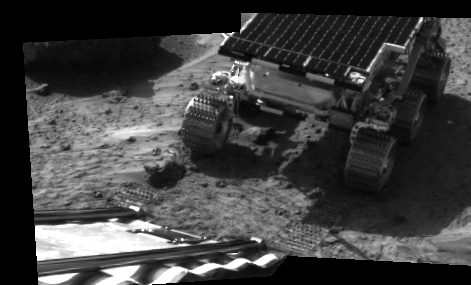

Rover Touchdown on Martian Surface

This picture taken by the IMP (Imager for Mars Pathfinder) aboard the Mars Pathfinder spacecraft depicts the rover Sojourner’s position after driving onto the Martian surface. Sojourner has become the first autonomous robot ever to traverse the surface of Mars. This image reflects the success of Pathfinder’s principle objective — to place a payload on Mars in a safe, operational configuration.

The primary mission of Sojourner, scheduled to last seven days, will be to use its Alpha Proton X-ray Spectrometer (APXS) instrument to determine the elements that make up the rocks and soil on Mars. A full study using the APXS takes approximately ten hours, and can measure all elements except hydrogen at any time of the Martian day or night. The APXS will conduct its studies by bombarding rocks and soil samples with alpha particle radiation — charged particles equivalent to the nucleus of a helium atom, consisting of two protons and two neutrons.

Mars Pathfinder is the second in NASA’s Discovery program of low-cost spacecraft with highly focused science goals. The Jet Propulsion Laboratory, Pasadena, CA, developed and manages the Mars Pathfinder mission for NASA’s Office of Space Science, Washington, D.C.

Photojournal note: Sojourner spent 83 days of a planned seven-day mission exploring the Martian terrain, acquiring images, and taking chemical, atmospheric and other measurements. The final data transmission received from Pathfinder was at 10:23 UTC on September 27, 1997. Although mission managers tried to restore full communications during the following five months, the successful mission was terminated on March 10, 1998.

Credit: NASA/JPL